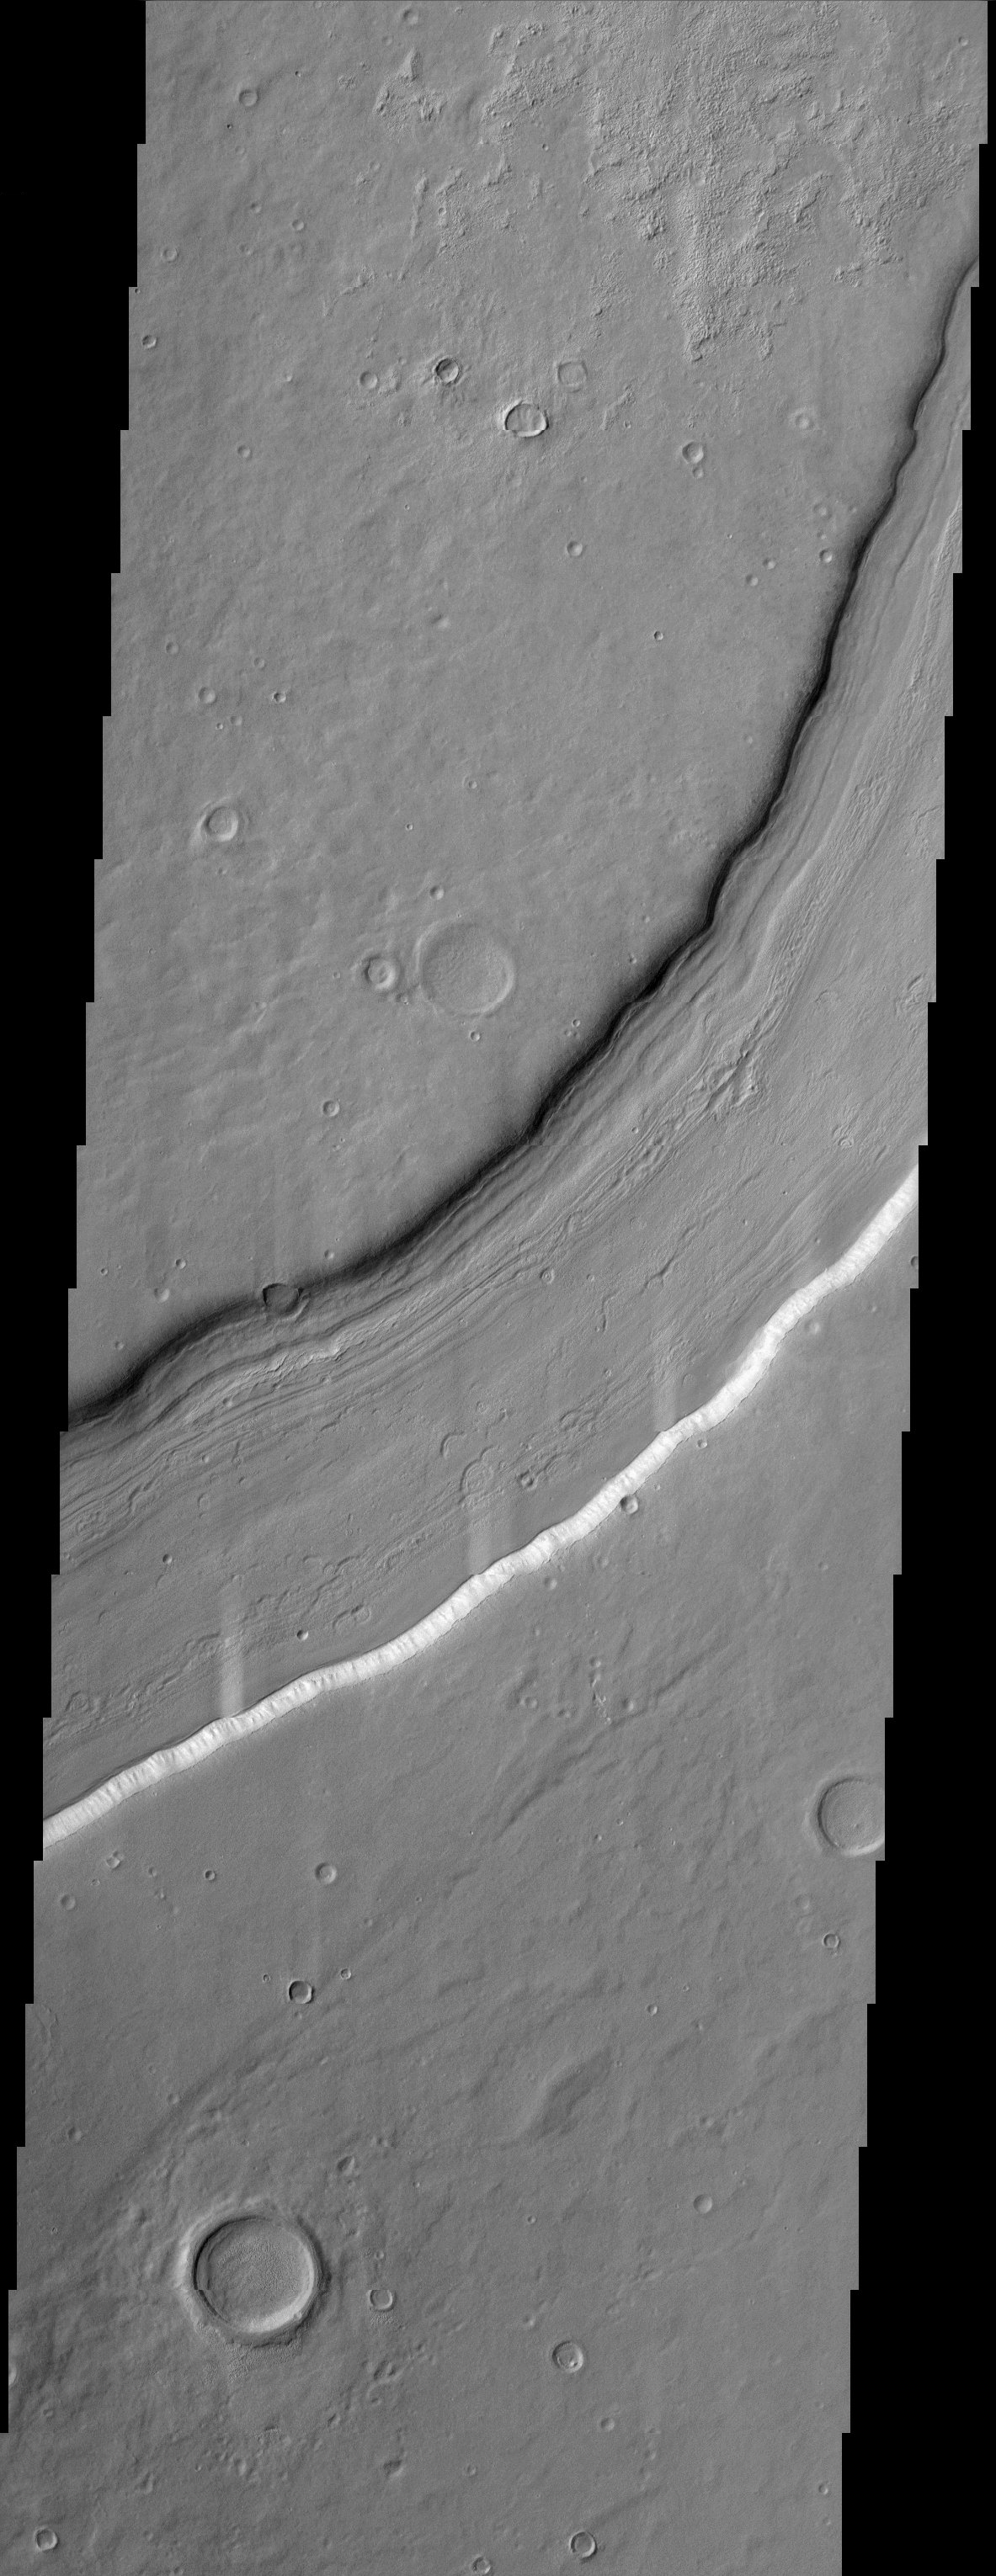

Reull Vallis

Reull Vallis (from the Gaelic word for planet) located in the Promethei Terra region of Mars’ cratered southern hemisphere flows for over 1,000 km towards the Hellas basin. This THEMIS image shows a portion of the channel with its enigmatic lineated floor deposits. These deposits are most likely rich in volatiles such as ice. The southern wall of the channel exhibits an obvious spur and gully topography. Several round impact craters are visible on the channel floor. Numerous crescentic features are also observed on the floor material. Could these crescentic features be older flow distorted craters? The THEMIS team will continue to study these features in detail.

Note: this THEMIS visual image has not been radiometrically nor geometrically calibrated for this preliminary release. An empirical correction has been performed to remove instrumental effects. A linear shift has been applied in the cross-track and down-track direction to approximate spacecraft and planetary motion. Fully calibrated and geometrically projected images will be released through the Planetary Data System in accordance with Project policies at a later time.

NASA’s Jet Propulsion Laboratory manages the 2001 Mars Odyssey mission for NASA’s Office of Space Science, Washington, D.C. The Thermal Emission Imaging System (THEMIS) was developed by Arizona State University, Tempe, in collaboration with Raytheon Santa Barbara Remote Sensing. The THEMIS investigation is led by Dr. Philip Christensen at Arizona State University. Lockheed Martin Astronautics, Denver, is the prime contractor for the Odyssey project, and developed and built the orbiter. Mission operations are conducted jointly from Lockheed Martin and from JPL, a division of the California Institute of Technology in Pasadena.

Credit: NASA/JPL/Arizona State University